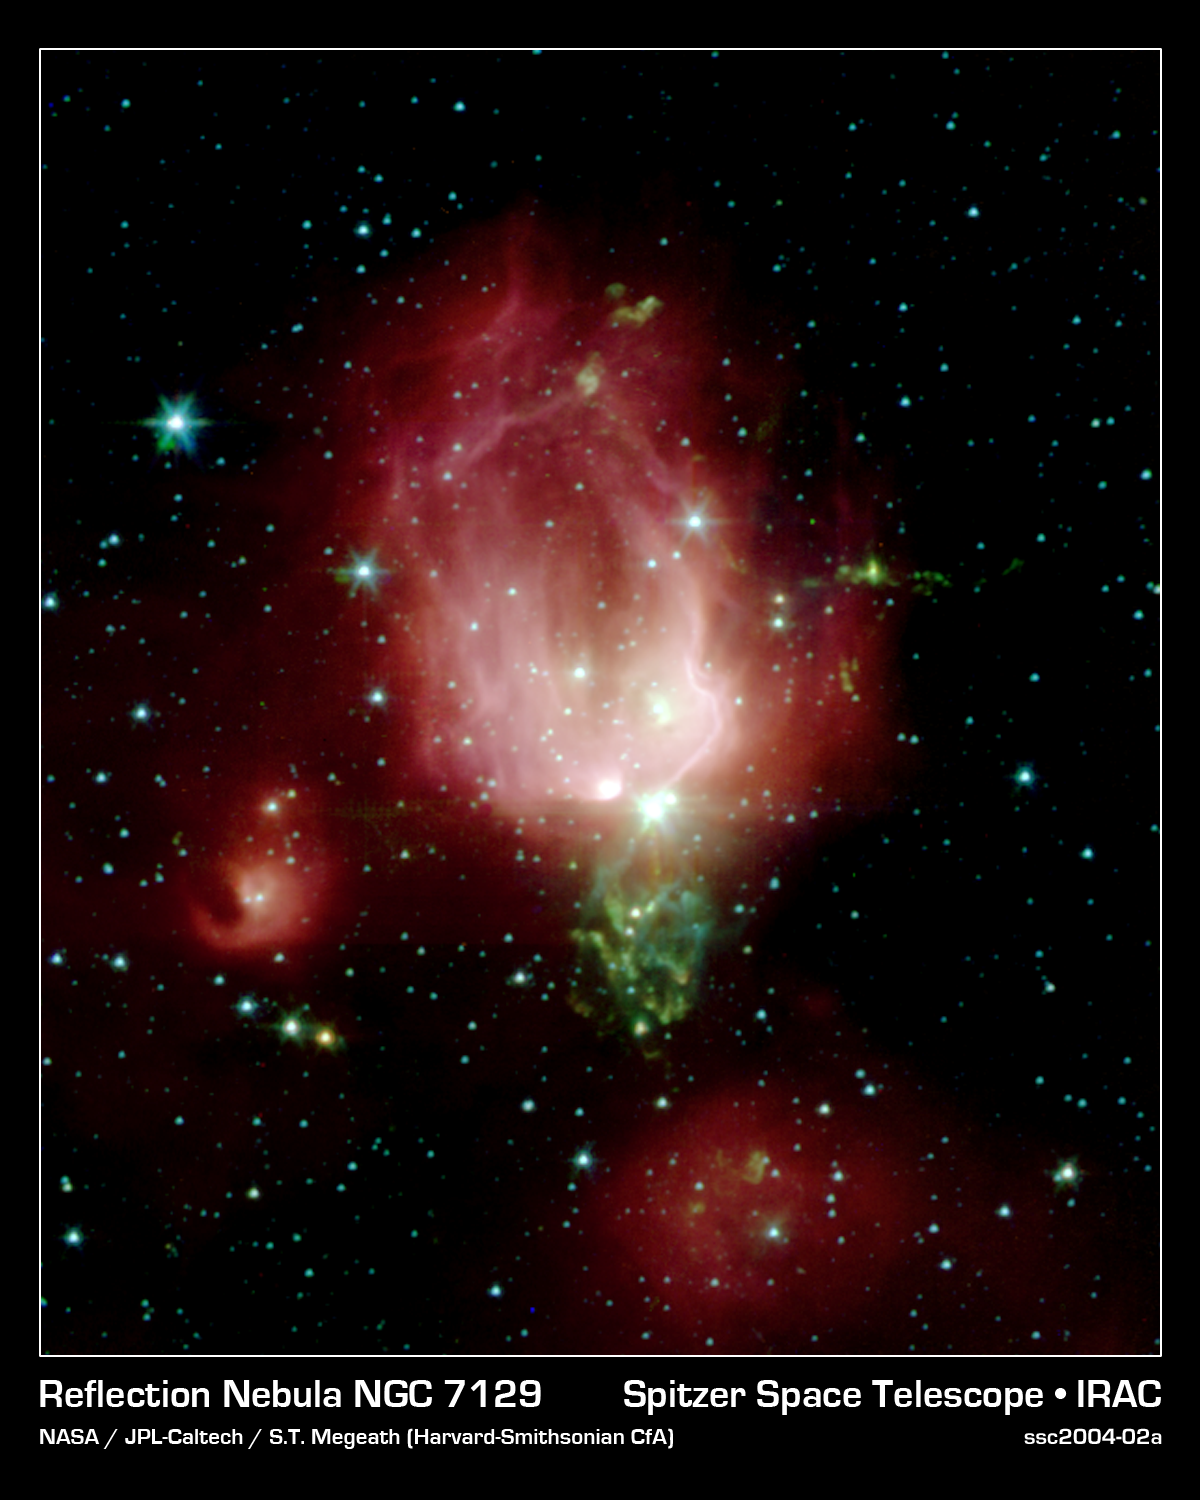

Reflection Nebula NGC 7129

A cluster of newborn stars herald their birth in this interstellar Valentine's Day commemorative picture obtained with NASA's Spitzer Space Telescope. These bright young stars are found in a rosebud-shaped (and rose-colored) nebulosity known as NGC 7129. The star cluster and its associated nebula are located at a distance of 3300 light-years in the constellation Cepheus.

A recent census of the cluster reveals the presence of 130 young stars. The stars formed from a massive cloud of gas and dust that contains enough raw materials to create a thousand Sun-like stars. In a process that astronomers still poorly understand, fragments of this molecular cloud became so cold and dense that they collapsed into stars. Most stars in our Milky Way galaxy are thought to form in such clusters.

The Spitzer Space Telescope image was obtained with an infrared array camera that is sensitive to invisible infrared light at wavelengths that are about ten times longer than visible light. In this four-color composite, emission at 3.6 microns is depicted in blue, 4.5 microns in green, 5.8 microns in orange, and 8.0 microns in red. The image covers a region that is about one quarter the size of the full moon.

As in any nursery, mayhem reigns. Within the astronomically brief period of a million years, the stars have managed to blow a large, irregular bubble in the molecular cloud that once enveloped them like a cocoon. The rosy pink hue is produced by glowing dust grains on the surface of the bubble being heated by the intense light from the embedded young stars. Upon absorbing ultraviolet and visible-light photons produced by the stars, the surrounding dust grains are heated and re-emit the energy at the longer infrared wavelengths observed by Spitzer. The reddish colors trace the distribution of molecular material thought to be rich in hydrocarbons.

The cold molecular cloud outside the bubble is mostly invisible in these images. However, three very young stars near the center of the image are sending jets of supersonic gas into the cloud. The impact of these jets heats molecules of carbon monoxide in the cloud, producing the intricate green nebulosity that forms the stem of the rosebud.

Not all stars are formed in clusters. Away from the main nebula and its young cluster are two smaller nebulae, to the left and bottom of the central "rosebud," each containing a stellar nursery with only a few young stars.

Astronomers believe that our own Sun may have formed billions of years ago in a cluster similar to NGC 7129. Once the radiation from new cluster stars destroys the surrounding placental material, the stars begin to slowly drift apart.

Credit: NASA/JPL-Caltech/T. Megeath (Harvard-Smithsonian CfA)